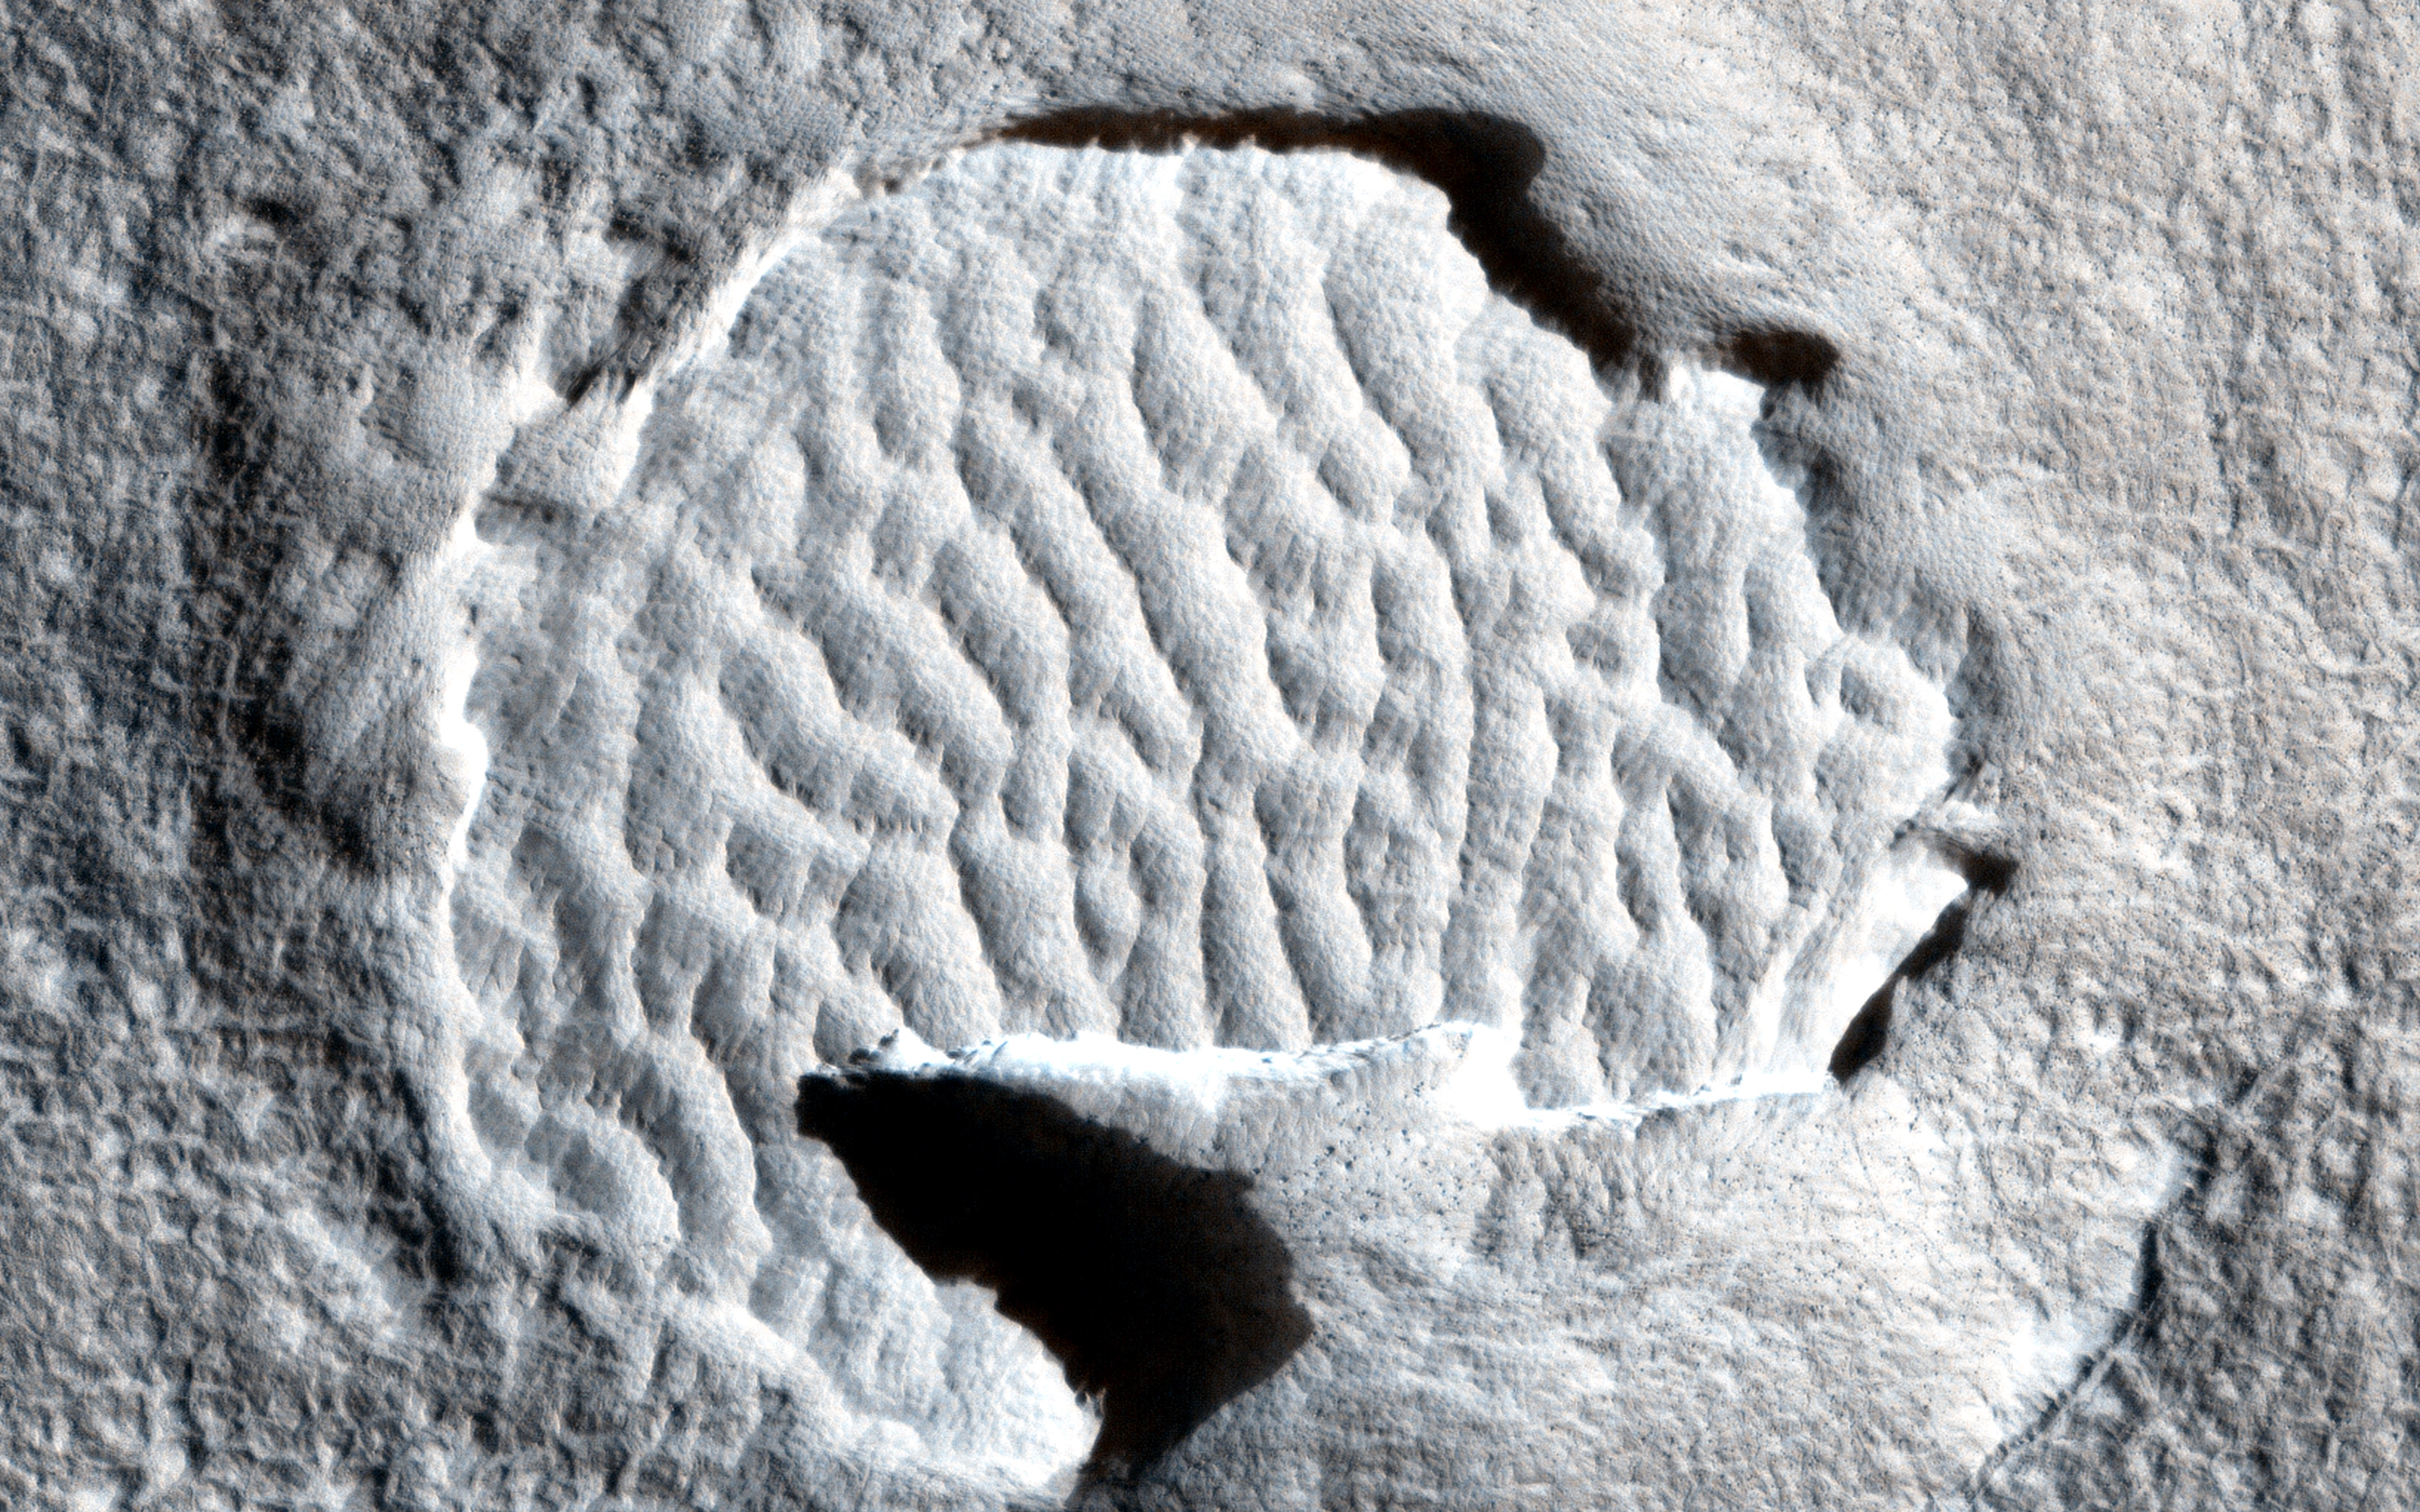

Hardened Dunes in Arcadia Planitia

HiRISE, with its high resolution and eight years in orbit about Mars, has shown that many dunes and ripples on the planet are active. This demonstrates that in some areas sand is loose enough and winds strong enough, that significant change can occur.

Nevertheless, other Martian dunes are clearly *inactive*. This image in Arcadia Planitia shows dunes in a crater. Unlike active dunes on the planet, those here are bright, and, zooming in, there are several lines of evidence indicating that the dunes have become indurated, that is, hardened into cohesive sediment or even into sandstone rock. For example, the dune field at the southern edge is cut off by a step cliff, indicating erosion of hard material. Although fine scale ripples on the original dune surface are preserved, we also see large scale fluting from southwest to northeast, a common texture associated with wind-induced sand abrasion.

How these dunes became indurated is unknown. One possibility is that this area of Mars was buried and then exhumed, a process that seems to have occurred many times in the Martian past over various areas of the planet. During burial, compaction and possibly ground water circulation would have indurated the dunes, leaving them as a hard sandstone that, when exhumed, was subsequently partially eroded.

Note: a version of the cutout is with only the scale bar is here.

HiRISE is one of six instruments on NASA’s Mars Reconnaissance Orbiter. The University of Arizona, Tucson, operates HiRISE, which was built by Ball Aerospace & Technologies Corp., Boulder, Colorado. NASA’s Jet Propulsion Laboratory, a division of the California Institute of Technology in Pasadena, manages the Mars Reconnaissance Orbiter Project for NASA’s Science Mission Directorate, Washington.

Credit: NASA/JPL-Caltech/University of Arizona